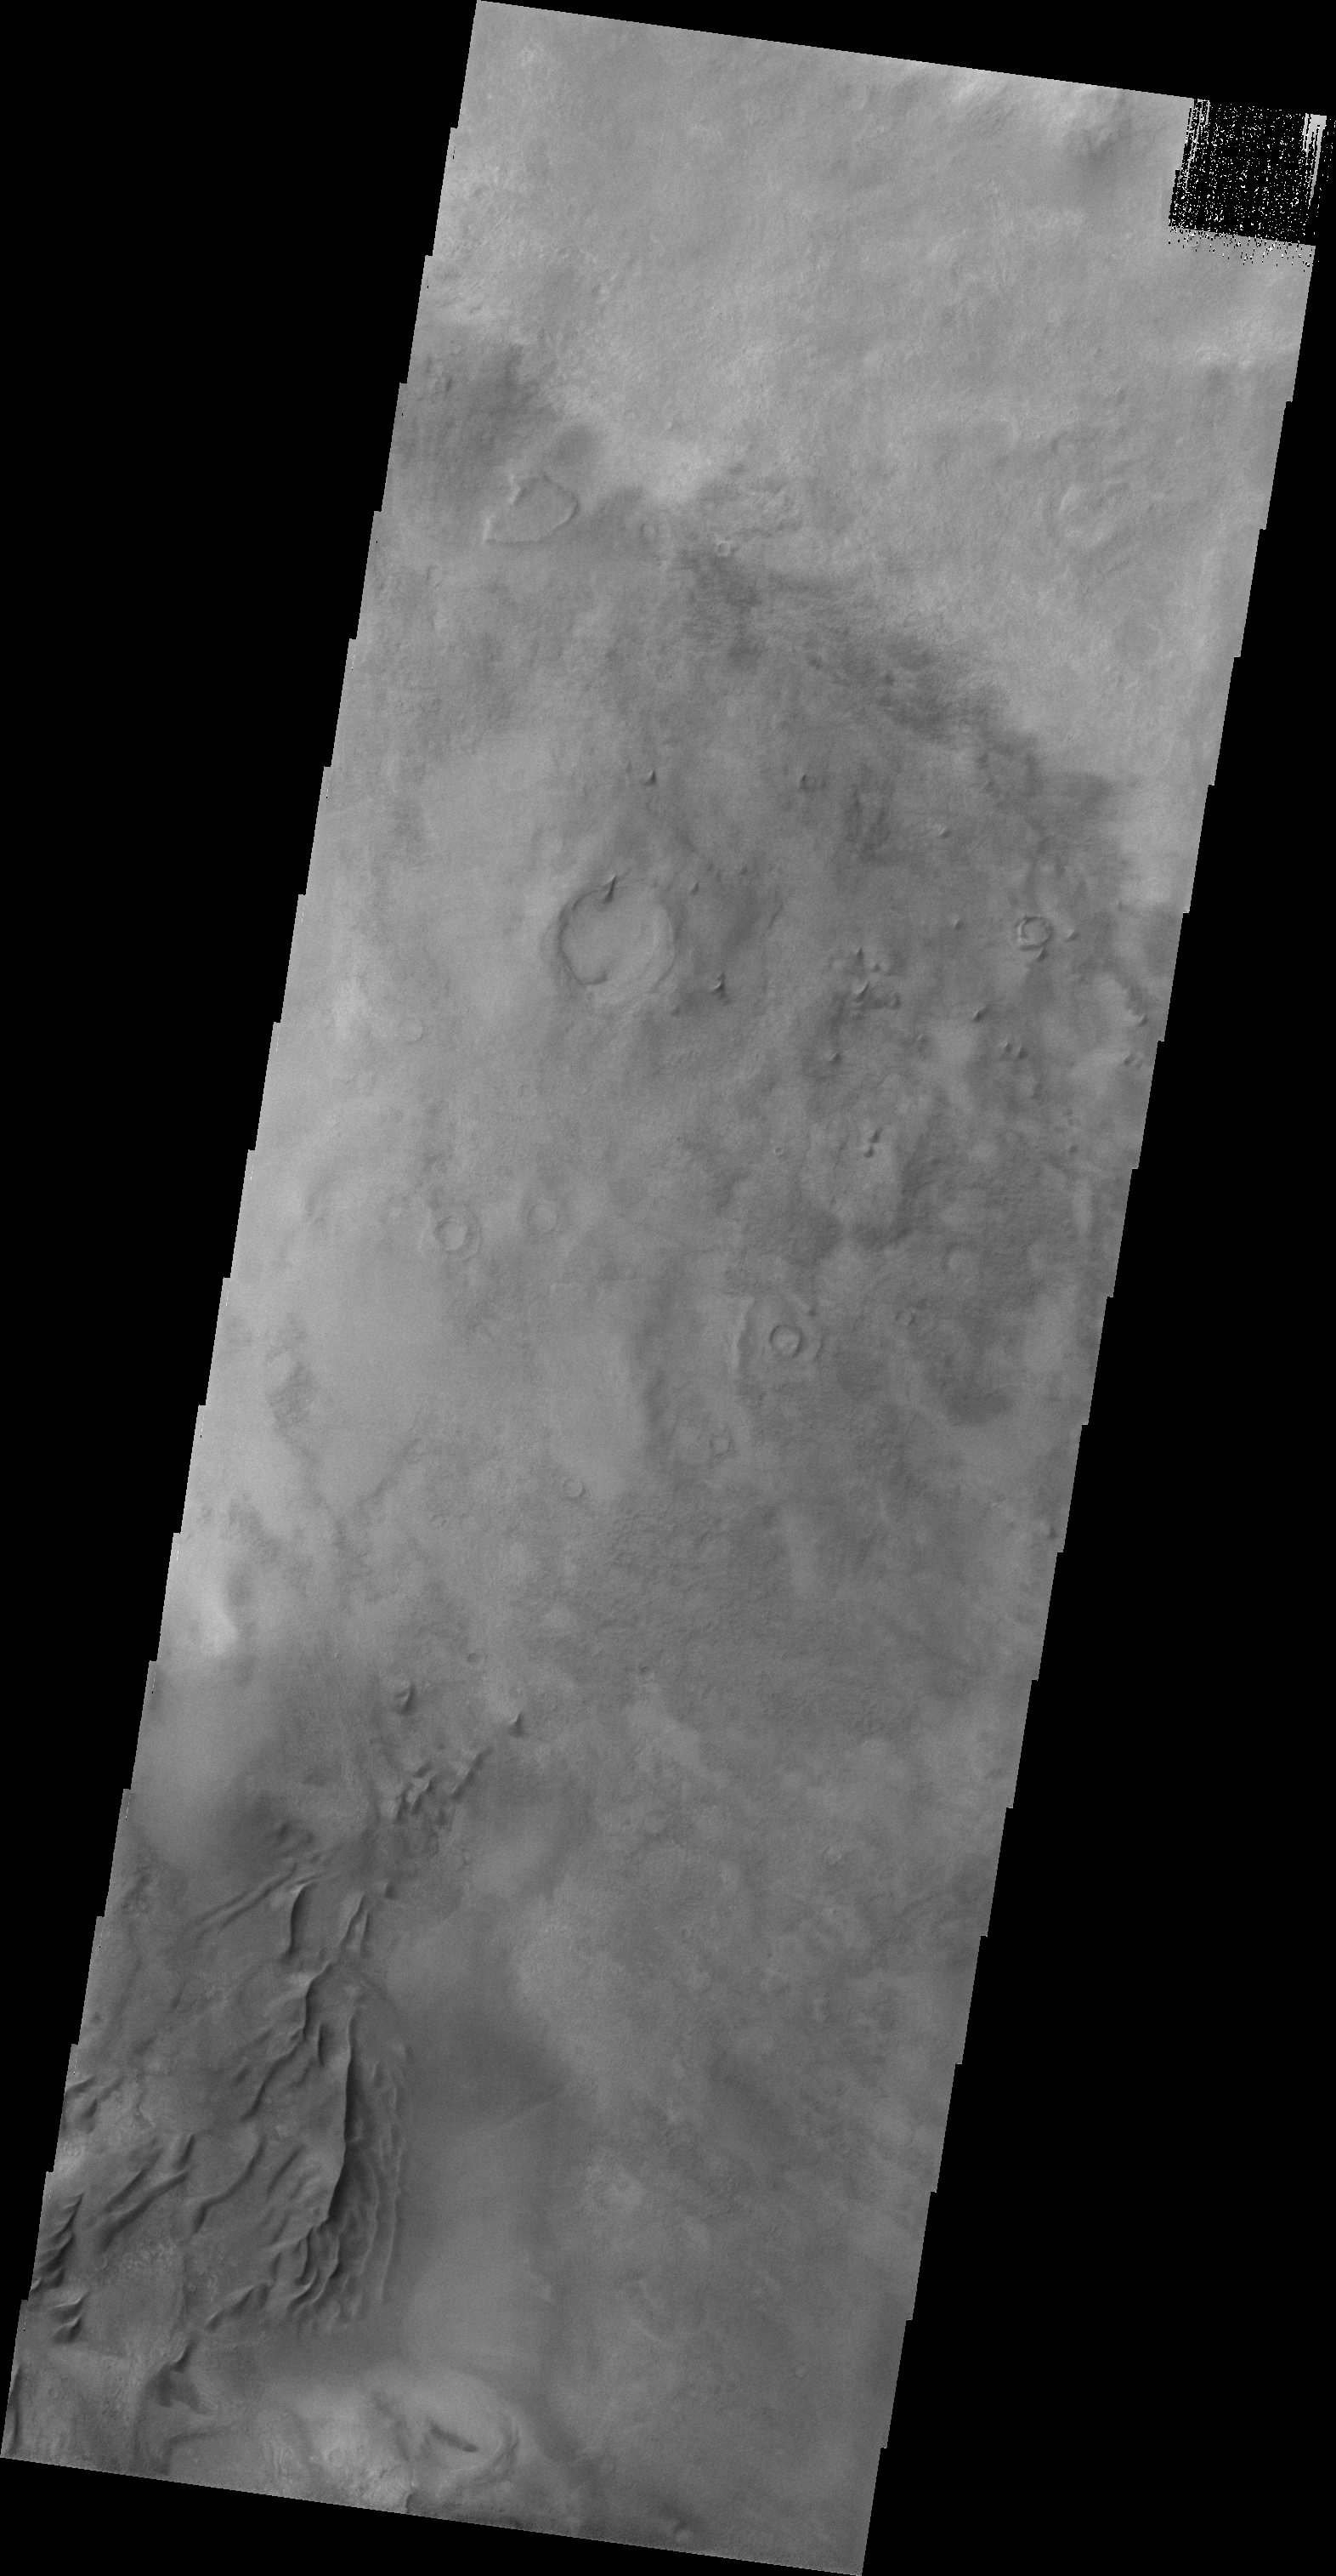

Darwin Crater Dunes

This VIS image shows some of the dunes on the floor of Darwin Crater.

Credit: NASA/JPL/ASU